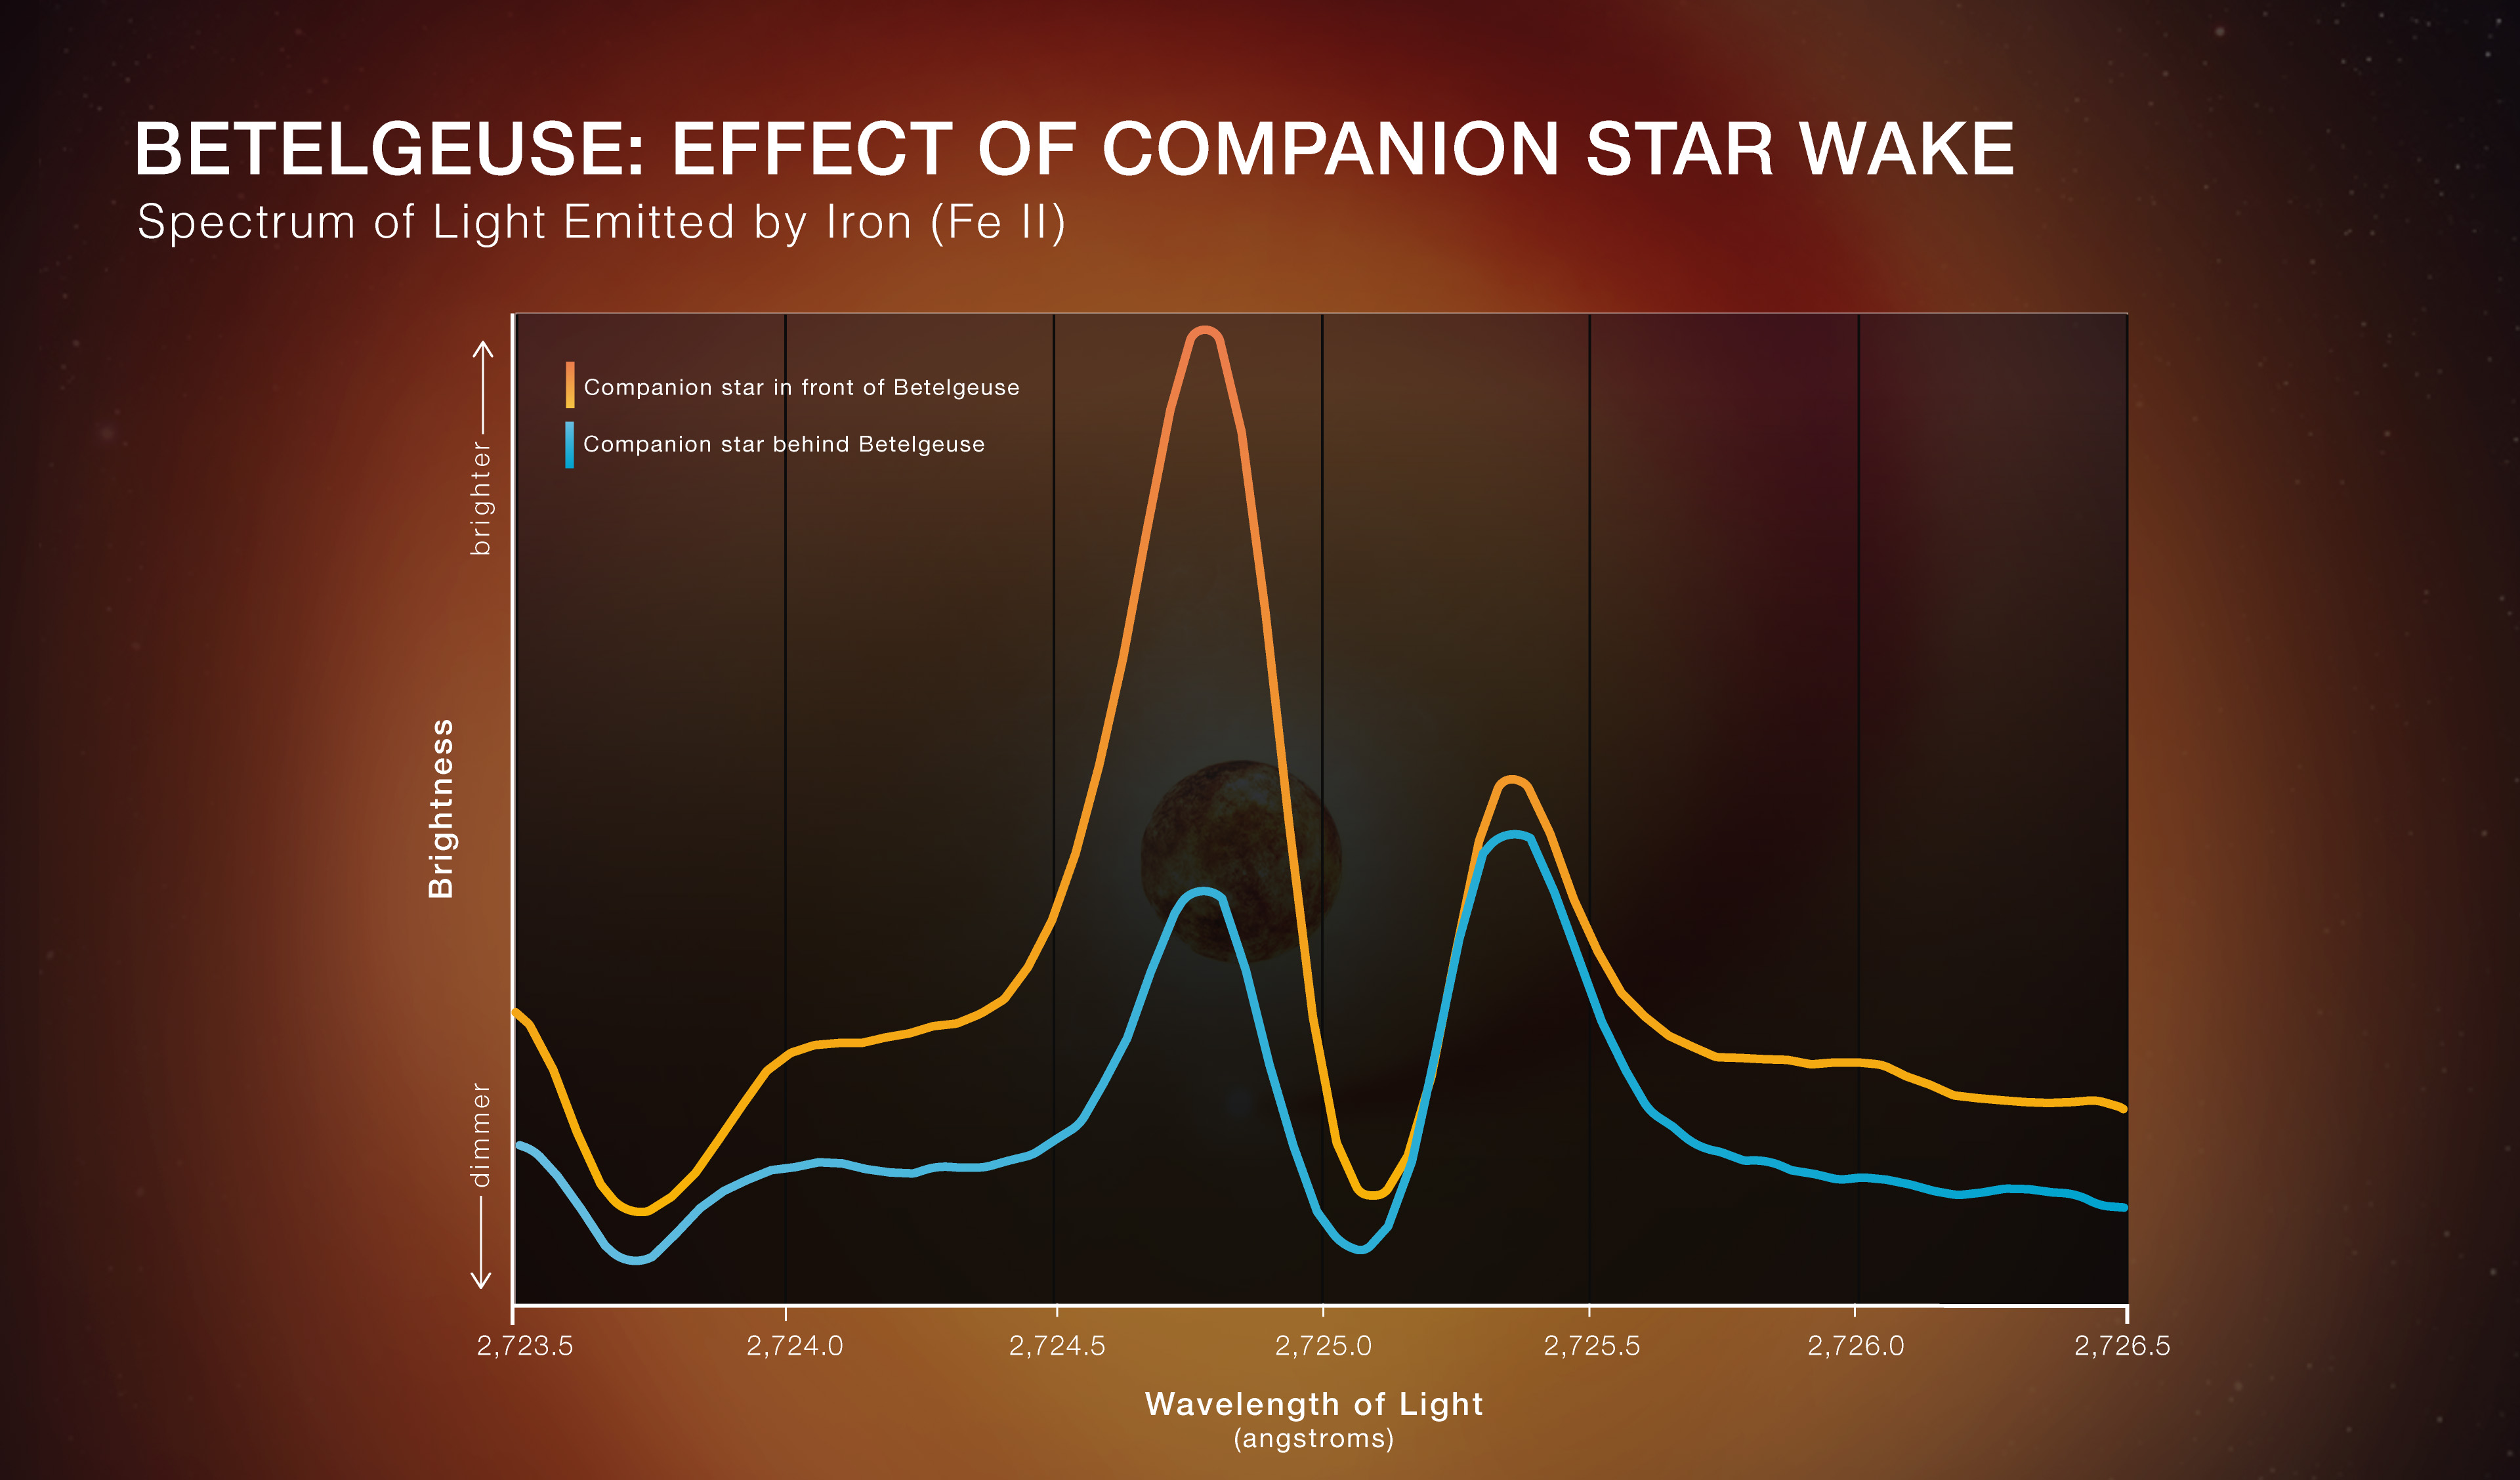

Betelgeuse: Effect of Companion Star Wake

Scientists used NASA’s Hubble Space Telescope to look for evidence of a wake being generated by a companion star orbiting the red supergiant Betelgeuse. They narrowed in on ultraviolet light emitted by ionized iron (Fe II, which is an iron atom that has lost one electron).

Light from material moving toward us is shifted toward shorter wavelengths, or blueshifted. The team found a noticeable difference in blueshifted light, shown in the lefthand peak on the spectrum graph, when the companion star was at different points in its orbit. Specifically, they saw significantly more blueshifted light when the companion star is in front of Betelgeuse, versus when the companion is behind Betelgeuse.

This demonstrates that the supergiant’s atmosphere moves outward and absorbs the wake after the companion goes by, as would be expected by a wake. In other words, when the companion is in front, there is no wake to absorb the iron emission, so astronomers detect a strong peak, but after the companion passes in front of Betelgeuse, the wake that follows it absorbs the light from iron emission, leading to a shorter peak.

Credit: Illustration: NASA, ESA, Elizabeth Wheatley (STScI); Science: Andrea Dupree (CfA)